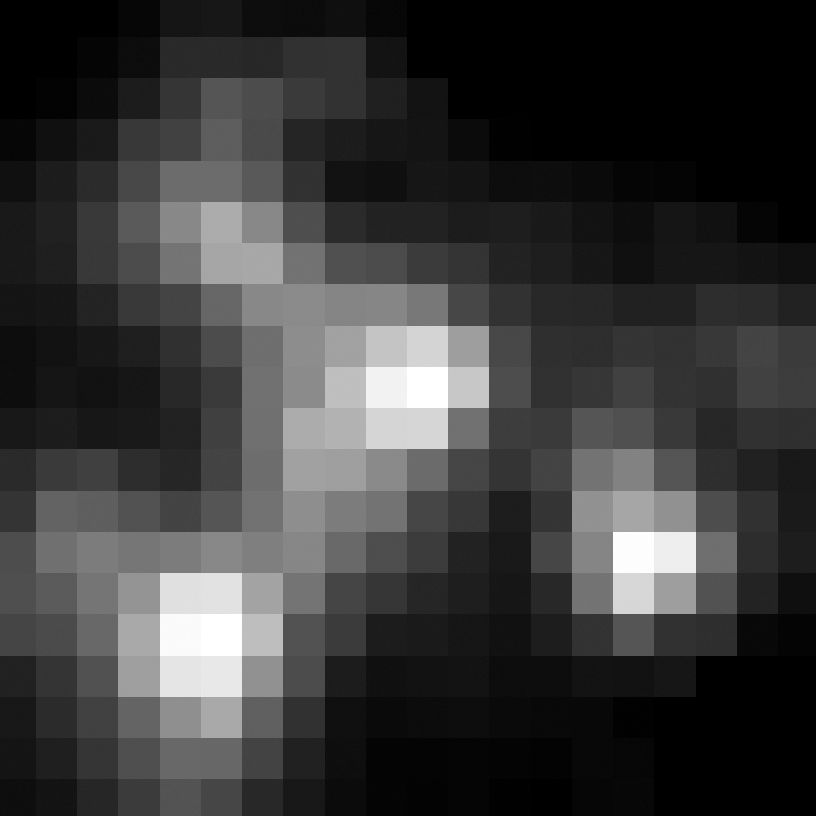

Eta Twin-3 (Spitzer)

Object Name: Eta Twin-3

Credit: NASA, ESA, and R. Khan (GSFC and ORAU)